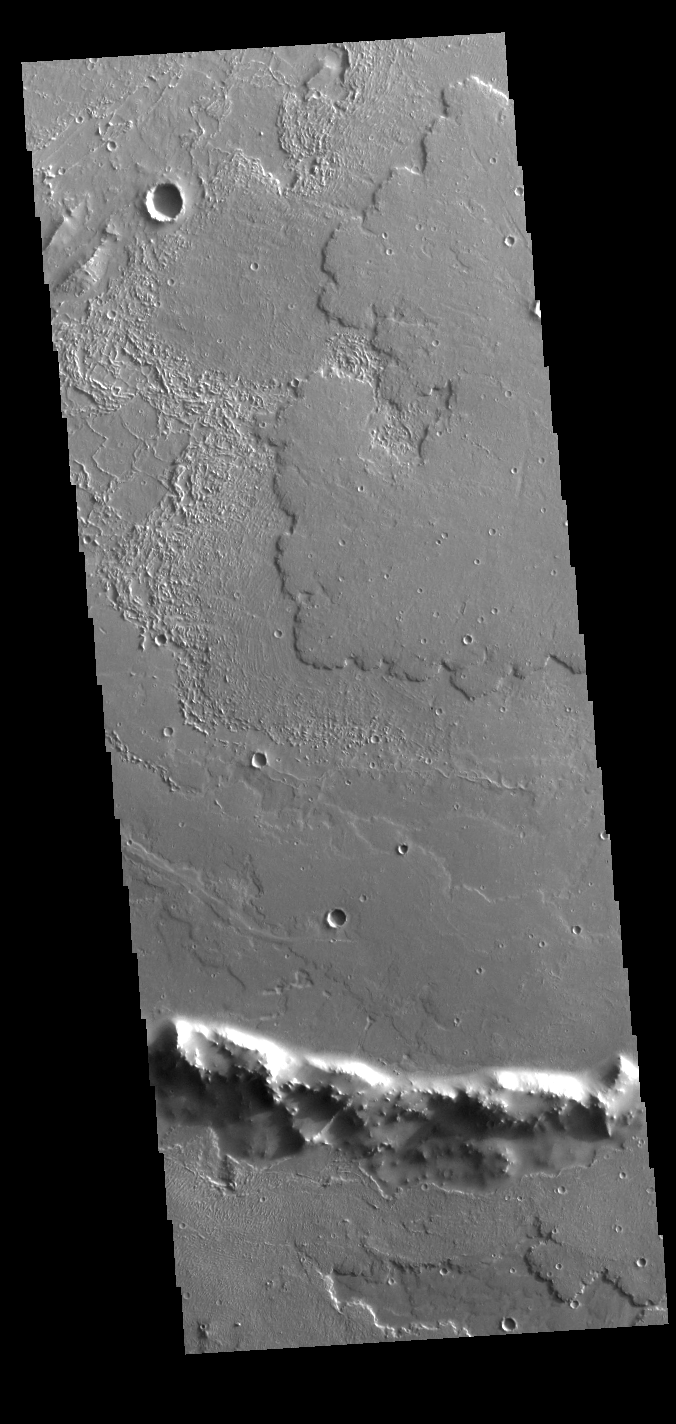

Daedalia Planum

At the bottom of this VIS image of Daedalia Planum is the uppermost rim of an impact crater. The unnamed crater has been almost completely filled by lava flows originating from Arsia Mons.

Credit: NASA/JPL-Caltech/ASU